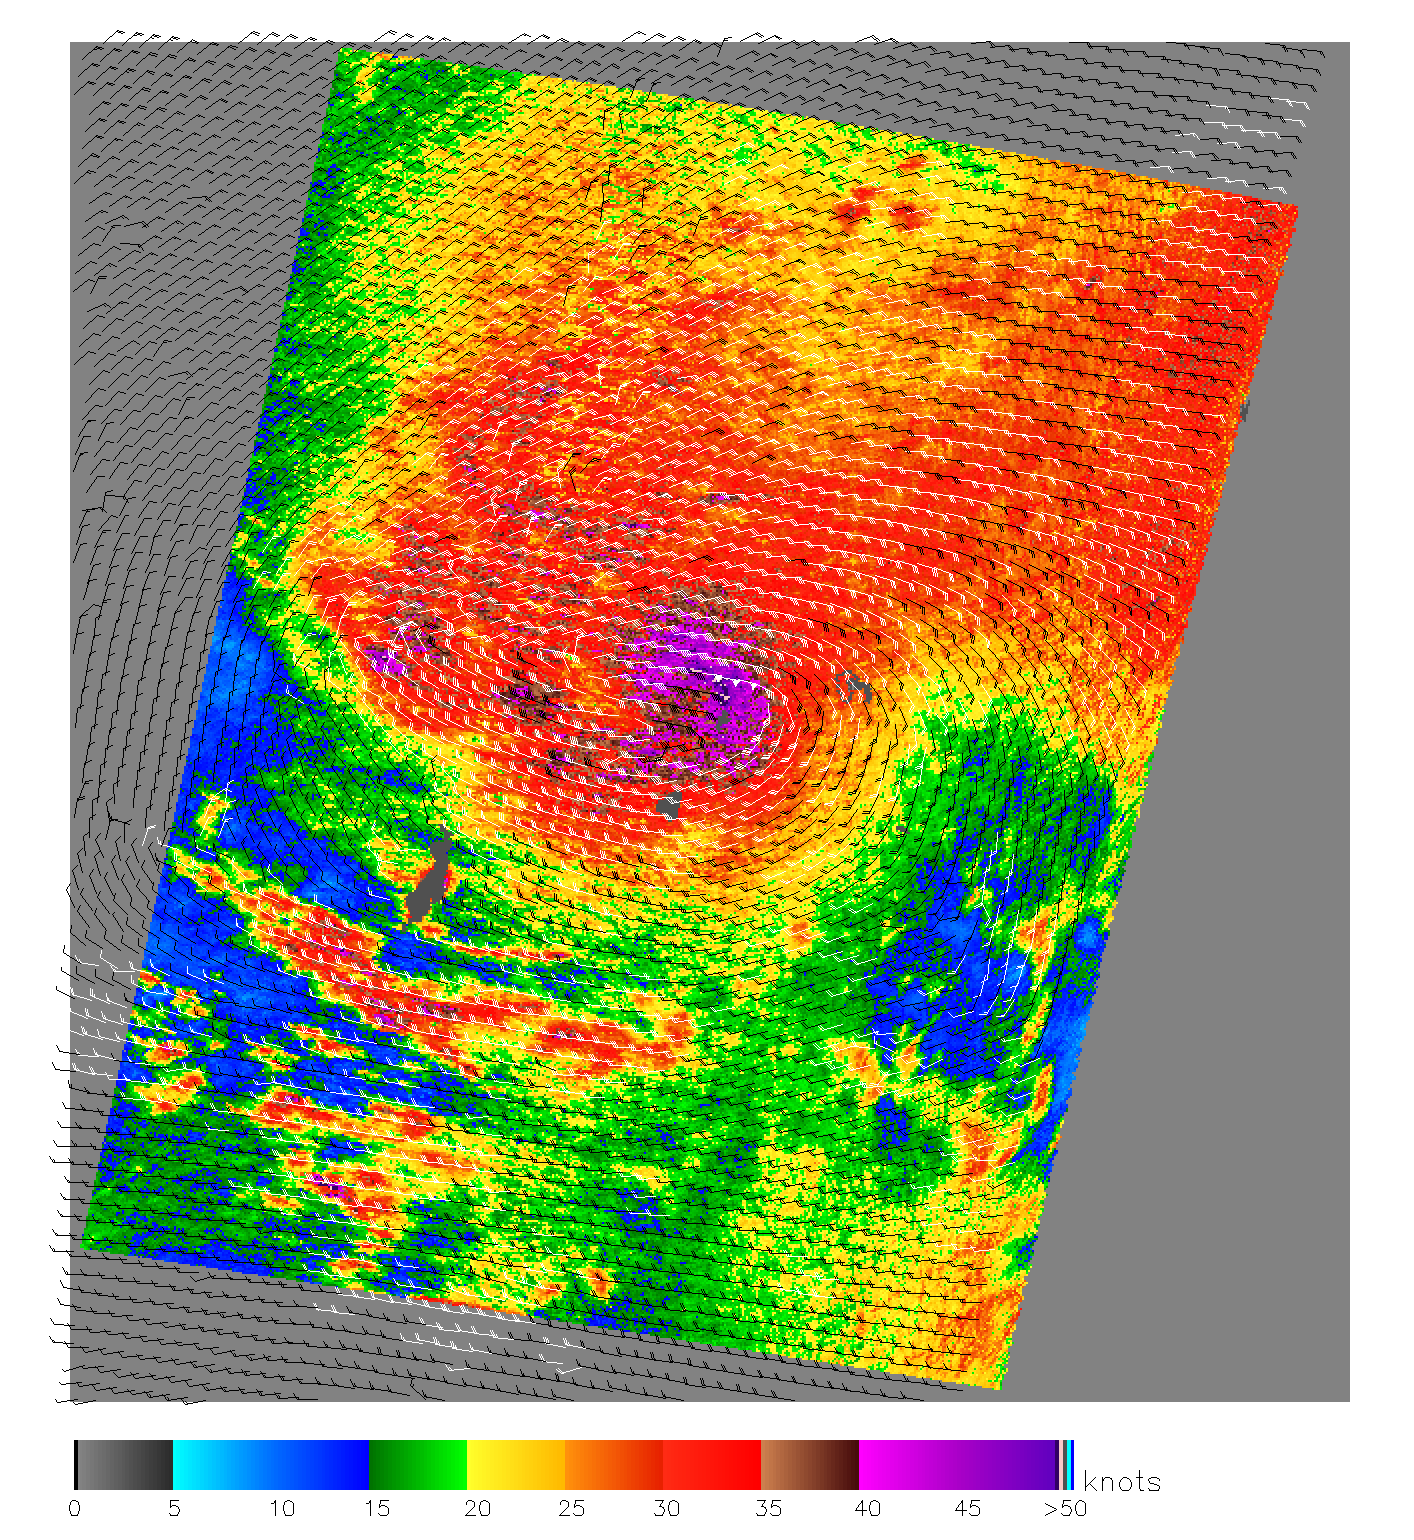

Typhoon Nanmadol

1 Dec. 2004
This image, produced from data collected by the SeaWinds scatterometer instrument onboard NASA’s QuikScat mission reveals the details of the surface winds and rain in Typhoon Nanmadol as it moves westward. The data was collected on 1 Dec. 2004 at approximately 8 in the morning.

SeaWinds uses radar to peer through clouds and darkness to measure the near-surface wind speed over the ocean on a daily global basis. In this image of Typhoon Nanmadol, ocean wind speed is shown in color with wind barbs showing the wind direction. The Typhoon eye is visible as a brown patch within the purple area of most intense wind speeds (50+ knots) and rain. The red area of high winds (30+ knots) extends over 800 km around the eye. The grey area in the center left is the Island of Yap. The typhoon is moving about 28 mph to the west-northwest and is gathering strength before it hits the Phillipines a few days later, leading to 1000 casulties according to Reuters.

In recent years, the ability to detect and track severe storms has been dramatically enhanced by the advent of weather satellites. Data from the SeaWinds scatterometer is augmenting traditional satellite images of clouds by providing direct measurements of surface winds to compare with the observed cloud patterns in an effort to better determine a hurricane’s location, direction, structure, and strength. Specifically, these wind data are helping meteorologists to more accurately identify the extent of gale-force winds associated with a storm, while supplying inputs to numerical models that provide advanced warning of high waves and flooding.

QuikScat Background
NASA’s Quick Scatterometer (QuikScat) spacecraft was launched from Vandenberg Air Force Base, California on June 19, 1999. QuikScat carriesthe SeaWinds scatterometer, a specialized microwave radar that measures near-surface wind speed and direction under all weather and cloud conditions over the Earth’s oceans. More information about the QuikScat mission and observations is available at http://winds.jpl.nasa.gov. QuikScat is managed for NASA’s Science Mission Directorate, Washington, DC, by NASA’s Jet Propulsion Laboratory, Pasadena, CA. JPL also built the SeaWinds radar instrument and is providing ground science processing systems. NASA’s Goddard Space Flight Center, Greenbelt, MD, managed development of the satellite, designed and built by Ball Aerospace & Technologies Corp., Boulder, CO. The National Oceanic and Atmospheric Administration has contributed support to ground systems processing and related activities.

Credit: NASA/JPL